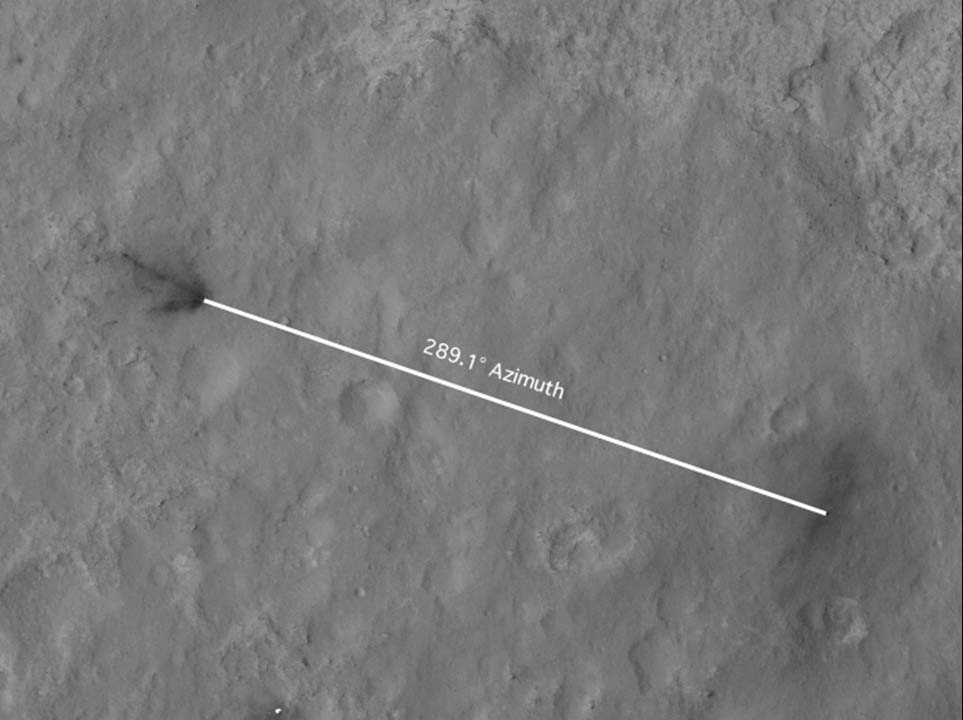

Inspecting Curiosity’s Descent Stage Crash Site

This portion of an image from the High Resolution Imaging Science Experiment (HiRISE) on NASA’s Mars Reconnaissance Orbiter has been annotated to show the relative positions between NASA’s Curiosity rover (right) and the impact site of its sky crane, or descent stage. The azimuth from north of the rover is about 290 degrees (north is up and zero degrees).

This information was used to determine whether the rover was pointed in the right direction to have captured an image of the plume from the crash of the descent stage using its rear-facing Hazard-Avoidance cameras. The gyrocompass on Curiosity indicates that the rover is pointed at 112 degrees, which, after subtracting 180 degrees since the picture was taken from the rear, gives the same direction of the sky crane crash to within 2 degrees.

HiRISE is one of six instruments on NASA’s Mars Reconnaissance Orbiter. The University of Arizona, Tucson, operates the orbiter’s HiRISE camera, which was built by Ball Aerospace & Technologies Corp., Boulder, Colo. NASA’s Jet Propulsion Laboratory, a division of the California Institute of Technology in Pasadena, manages the Mars Reconnaissance Orbiter Project for NASA’s Science Mission Directorate, Washington. Lockheed Martin Space Systems, Denver, built the spacecraft.

Credit: NASA/JPL-Caltech/University of Arizona